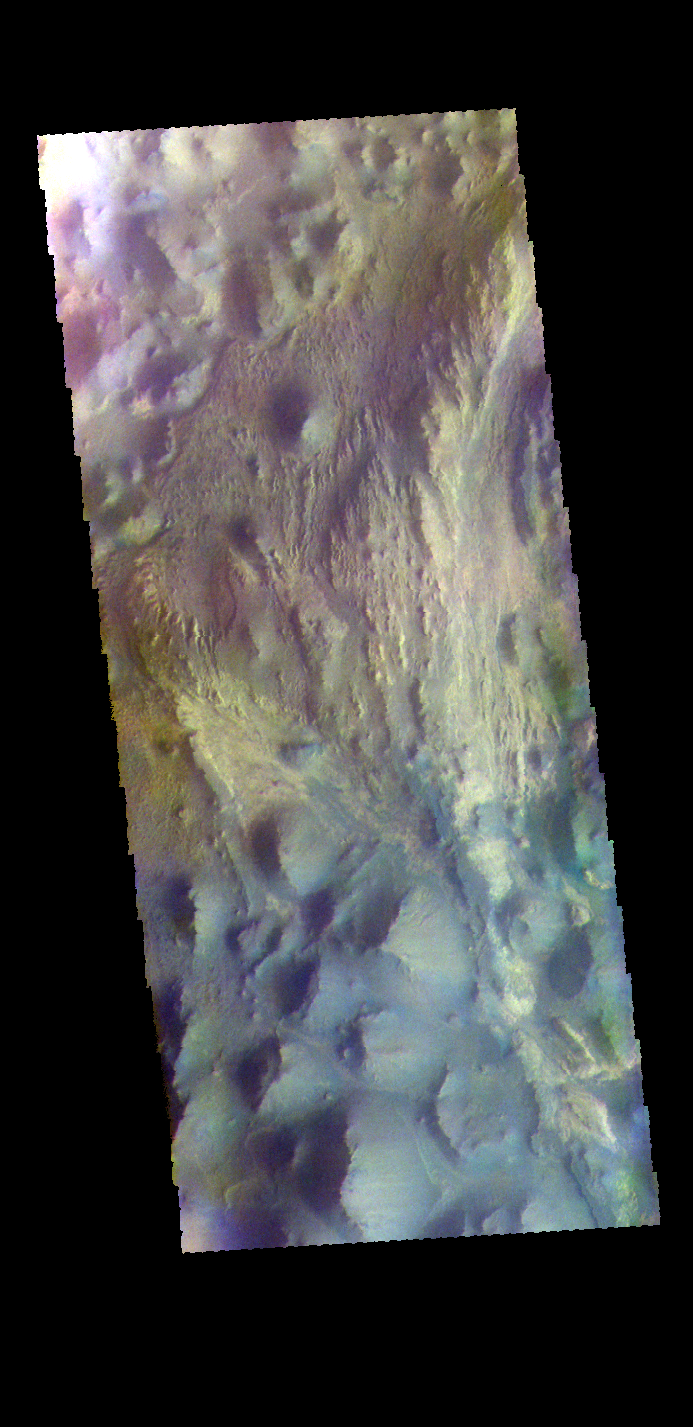

Juventae Chasma – False Color

This false color image shows part of Juventae Chasma. Located north of Valles Marineris, Juventae Chasma stretches for 180 kilometers (110 miles) east-west and 250 km (155 mi) north-south. Most of its floor lies 5,000 meters (16,000 feet) or more below the surrounding surface. Juventae Chasma is the source region for the outflow channel Maja Valles.

The THEMIS VIS camera contains 5 filters. The data from different filters can be combined in multiple ways to create a false color image. These false color images may reveal subtle variations of the surface not easily identified in a single band image.

Credit: NASA/JPL-Caltech/ASU